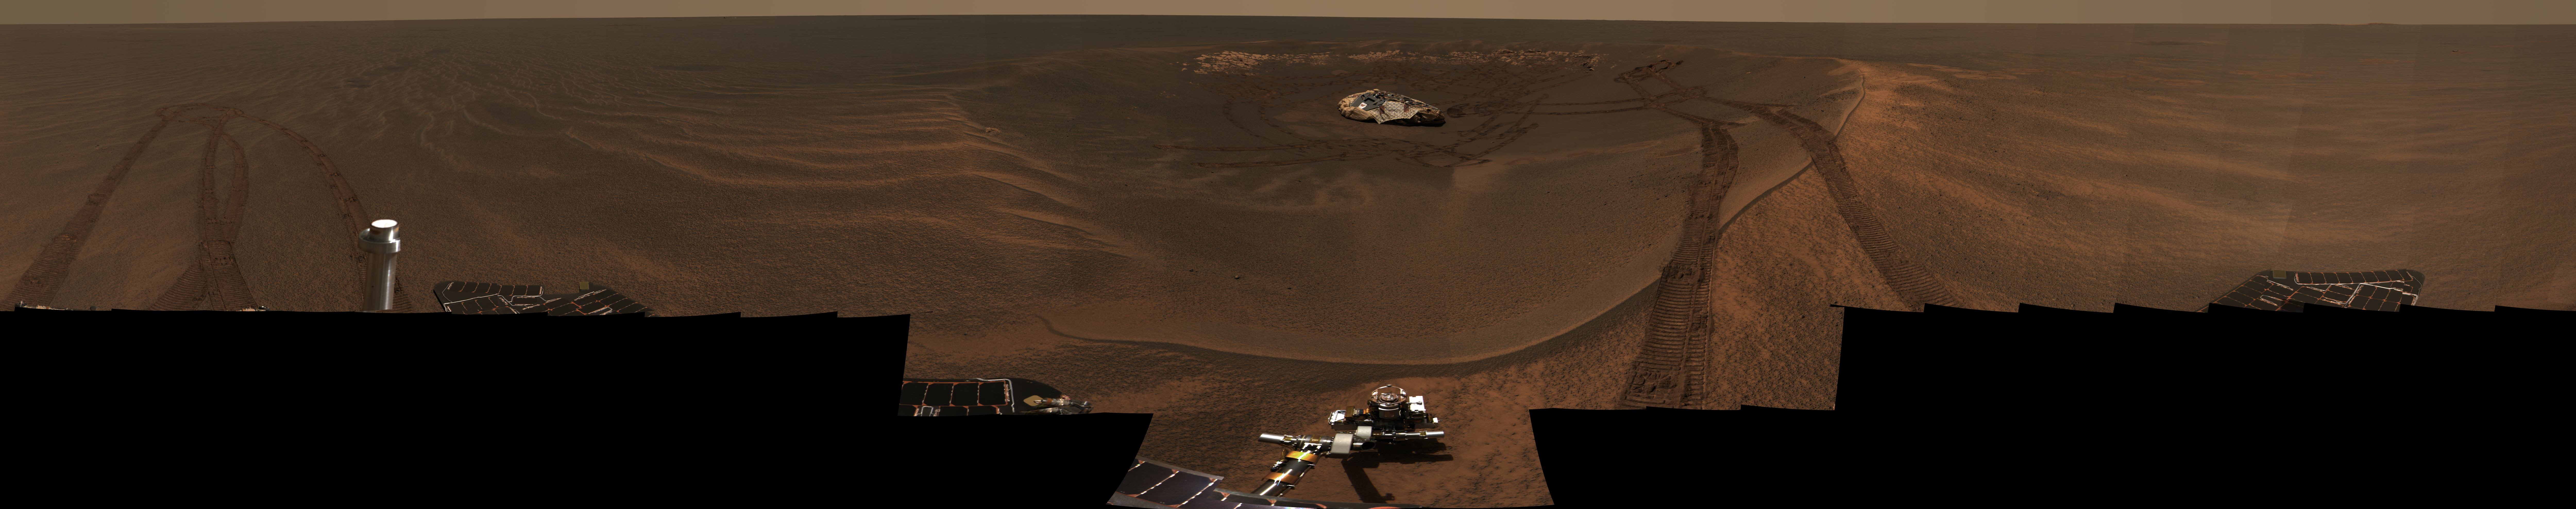

Opportunity Captures “Lion King” Panorama

This approximate true-color panorama, dubbed “Lion King,” shows “Eagle Crater” and the surrounding plains of Meridiani Planum. It was obtained by the Mars Exploration Rover Opportunity’s panoramic camera on sols 58 and 60 using infrared (750-nanometer), green (530-nanometer) and blue (430-nanometer) filters.

This is the largest panorama obtained yet by either rover. It was taken in eight segments using six filters per segment, for a total of 558 images and more than 75 megabytes of data. Additional lower elevation tiers were added to ensure that the entire crater was covered in the mosaic.

This panorama depicts a story of exploration including the rover’s lander, a thorough examination of the outcrop, a study of the soils at the near-side of the lander, a successful exit from Eagle Crater and finally the rover’s next desination, the large crater dubbed “Endurance.”

Credit: NASA/JPL/Cornell